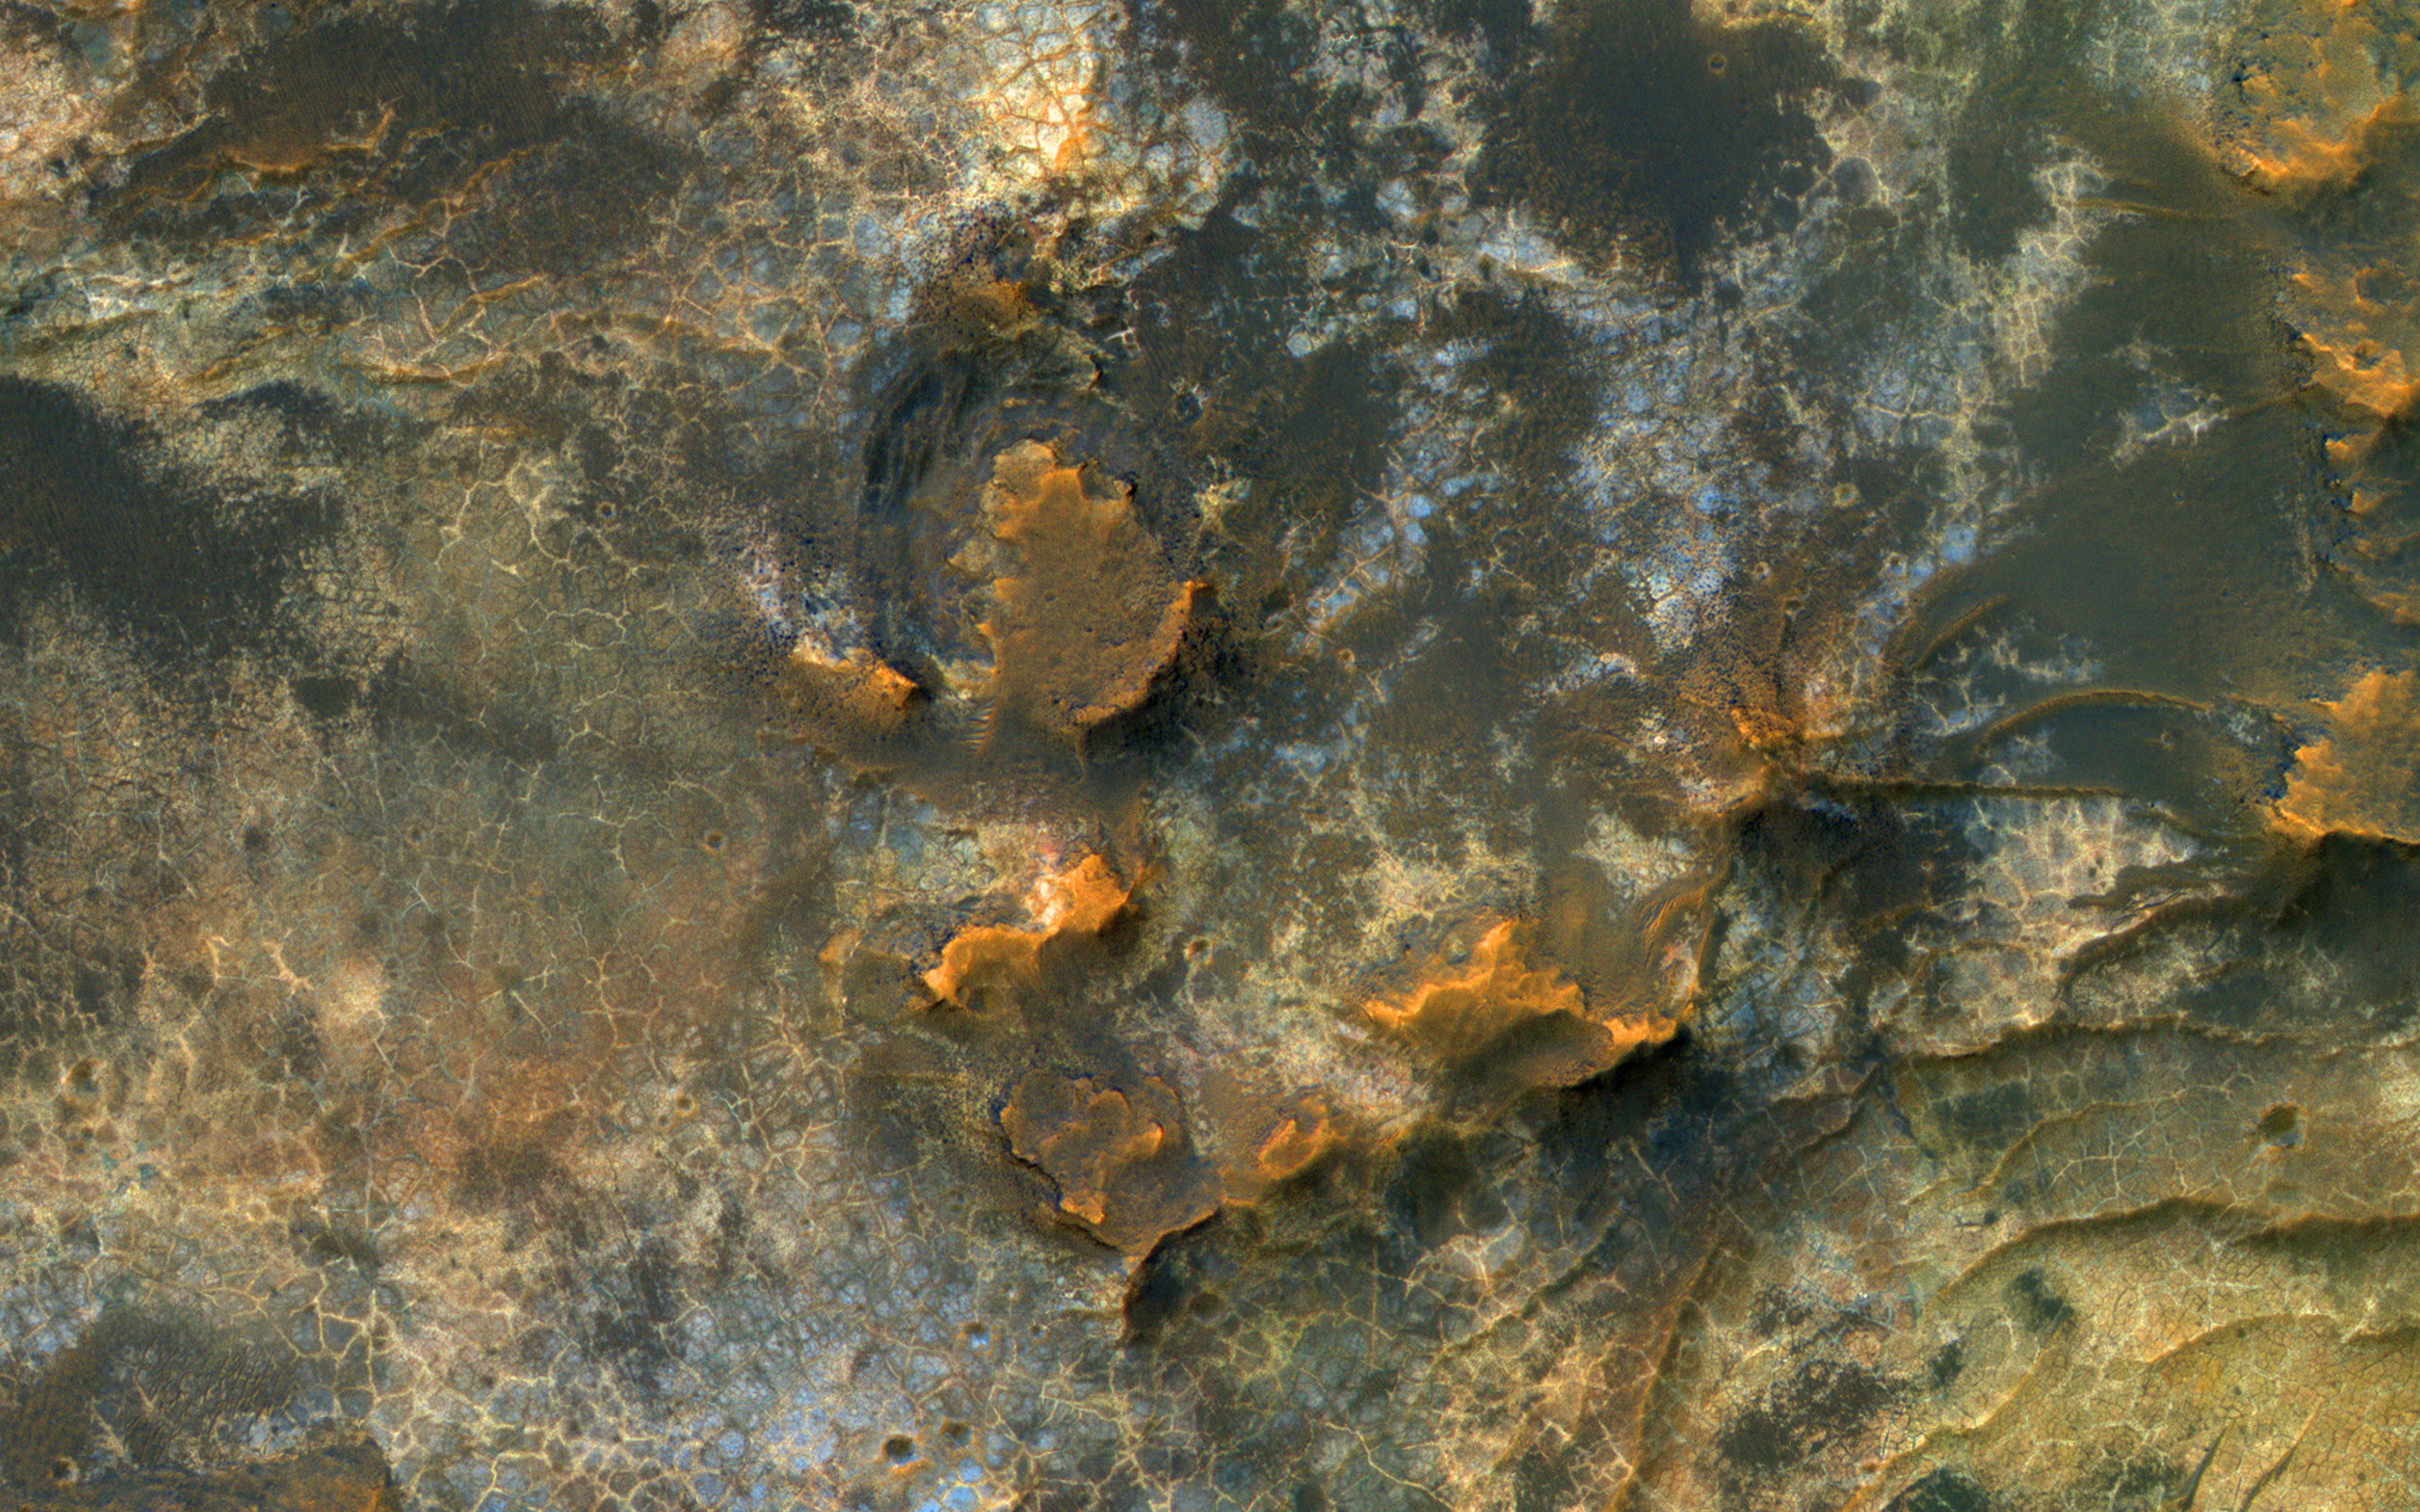

Clay-Rich Terrain in Eridania Basin

HiRISE reveals small-scale shapes that often correlate with mineral units and provides information about stratigraphy (i.e., what’s on top and relative ages). This image was acquired for co-analysis with a spectrometer instrument also on our spacecraft called CRISM (Compact Reconnaissance Imaging Spectrometer for Mars). It shows polygonal units that match clay-rich areas. Plus, this region is colorful!

This location, in Eridania Basin, was the site of an ancient lake, so these clay-rich sediments may have been habitable.

While CRISM cannot acquire new data from their infrared channel due to lack of cooling, they have acquired much previous data that lacks HiRISE coverage.

The map is projected here at a scale of 50 centimeters (19.7 inches) per pixel. (The original image scale is 51.2 centimeters [20.2 inches] per pixel [with 2 x 2 binning]; objects on the order of 154 centimeters [60.6 inches] across are resolved.) North is up.

The University of Arizona, in Tucson, operates HiRISE, which was built by Ball Aerospace & Technologies Corp., in Boulder, Colorado. NASA’s Jet Propulsion Laboratory, a division of Caltech in Pasadena, California, manages the Mars Reconnaissance Orbiter Project for NASA’s Science Mission Directorate, Washington.

Credit: NASA/JPL-Caltech/University of Arizona